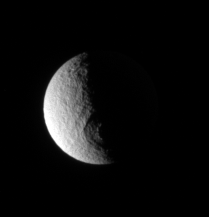

Odysseus Into the Dark

Odysseus impact basin lies between night and day on Tethys.

Lit terrain seen here is on the anti-Saturn side of Tethys (1,071 kilometers, or 665 miles across), or the side that always faces away from Saturn as the moon orbits the planet. North is up.

The image was taken in visible light with the Cassini spacecraft narrow-angle camera on Feb. 26, 2007 at a distance of approximately 1.5 million kilometers (1 million miles) from Tethys and at a Sun-Tethys-spacecraft, or phase, angle of 96 degrees. Image scale is 9 kilometers (6 miles) per pixel.

The Cassini-Huygens mission is a cooperative project of NASA, the European Space Agency and the Italian Space Agency. The Jet Propulsion Laboratory, a division of the California Institute of Technology in Pasadena, manages the mission for NASA’s Science Mission Directorate, Washington, D.C. The Cassini orbiter and its two onboard cameras were designed, developed and assembled at JPL. The imaging operations center is based at the Space Science Institute in Boulder, Colo.

Credit: NASA/JPL/Space Science Institute